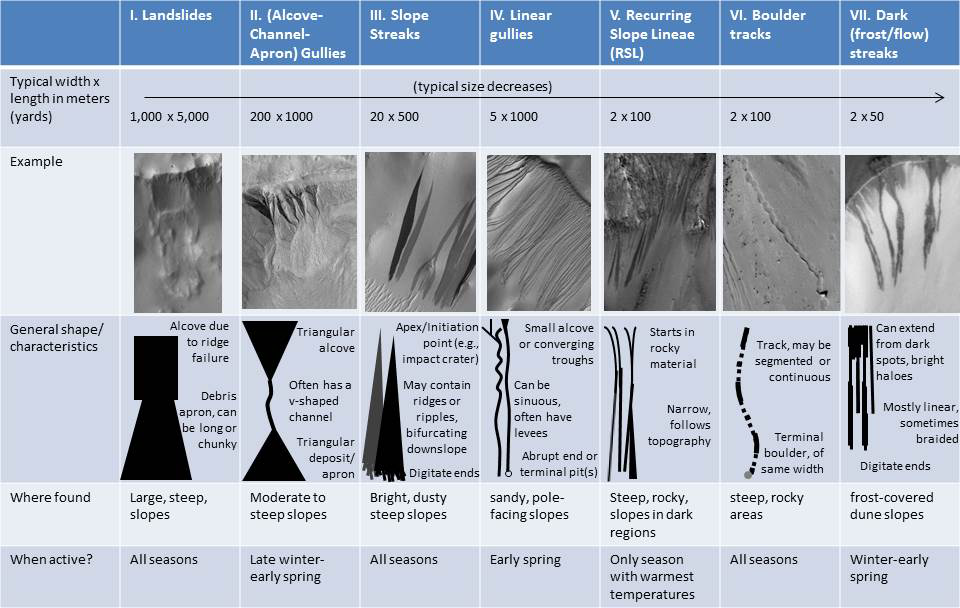

Martian Features Formed When Material Moves Downslope

As on the Earth, many processes can move material down a Martian slope. This graphic compares seven different types of features observed on Mars that appear to result from material flowing or sliding or rolling down slopes.

Processes that explain one type of downslope feature may be irrelevant to another type. Some processes depend on the presence of a fluid, some are driven by seasonal changes in the environment, and others occur randomly when gravity is able to pull down unstable slope material.

These different processes can generate a wide range of feature shapes, though sometimes different processes can yield similar-looking results. Thus, to figure out how a feature may have formed, more must be considered than its shape. For example, researchers examining images from Mars orbiters have found differences in
1. the season when the features are formed or are active (e.g., the features called “recurring slope lineae” or RSLs appear
during late spring and summer, but linear gullies are active only during early spring);
2. the features’ sizes (e.g., slope streaks can extend for miles or kilometers, but dark frost streaks on dunes extend only up to
100 yards, or meters); and
3. the types of terrain on which a feature is found (e.g., gullies with an alcove-channel-apron shape are found both on rocky
slopes and on sandy slopes, but linear gullies are only found on sandy slopes; dark frost streaks are formed on frozen dune
slopes, but RSLs are formed on dark, warm slopes).

Scientists consider all of these factors — and more — when trying to form a complete picture about a feature’s formation history and in figuring out what the presence of that feature means about the environment.

The seven images of different types of downslope features come from three different NASA Mars orbiters. The image of a landslide comes from the Thermal Emission Imaging System (THEMIS) on NASA’s Mars Odyssey. The images of alcove-channel-apron gullies and of slope streaks come from the Mars Orbiter Camera (MOC) in NASA’s Mars Global Surveyor. The other images come from the High Resolution Imaging Science Experiment (HiRISE) on NASA’s Mars Reconnaissance Orbiter.

The University of Arizona, Tucson, operates THEMIS. Malin Space Science Systems, San Diego, operated MOC. The University of Arizona, Tucson, operates HiRISE. NASA’s Jet Propulsion Laboratory, a division of the California Institute of Technology in Pasadena, has managed the Mars orbiter projects for NASA’s Science Mission Directorate, Washington.

Credit: NASA/JPL-Caltech/ASA/MSSS/UA